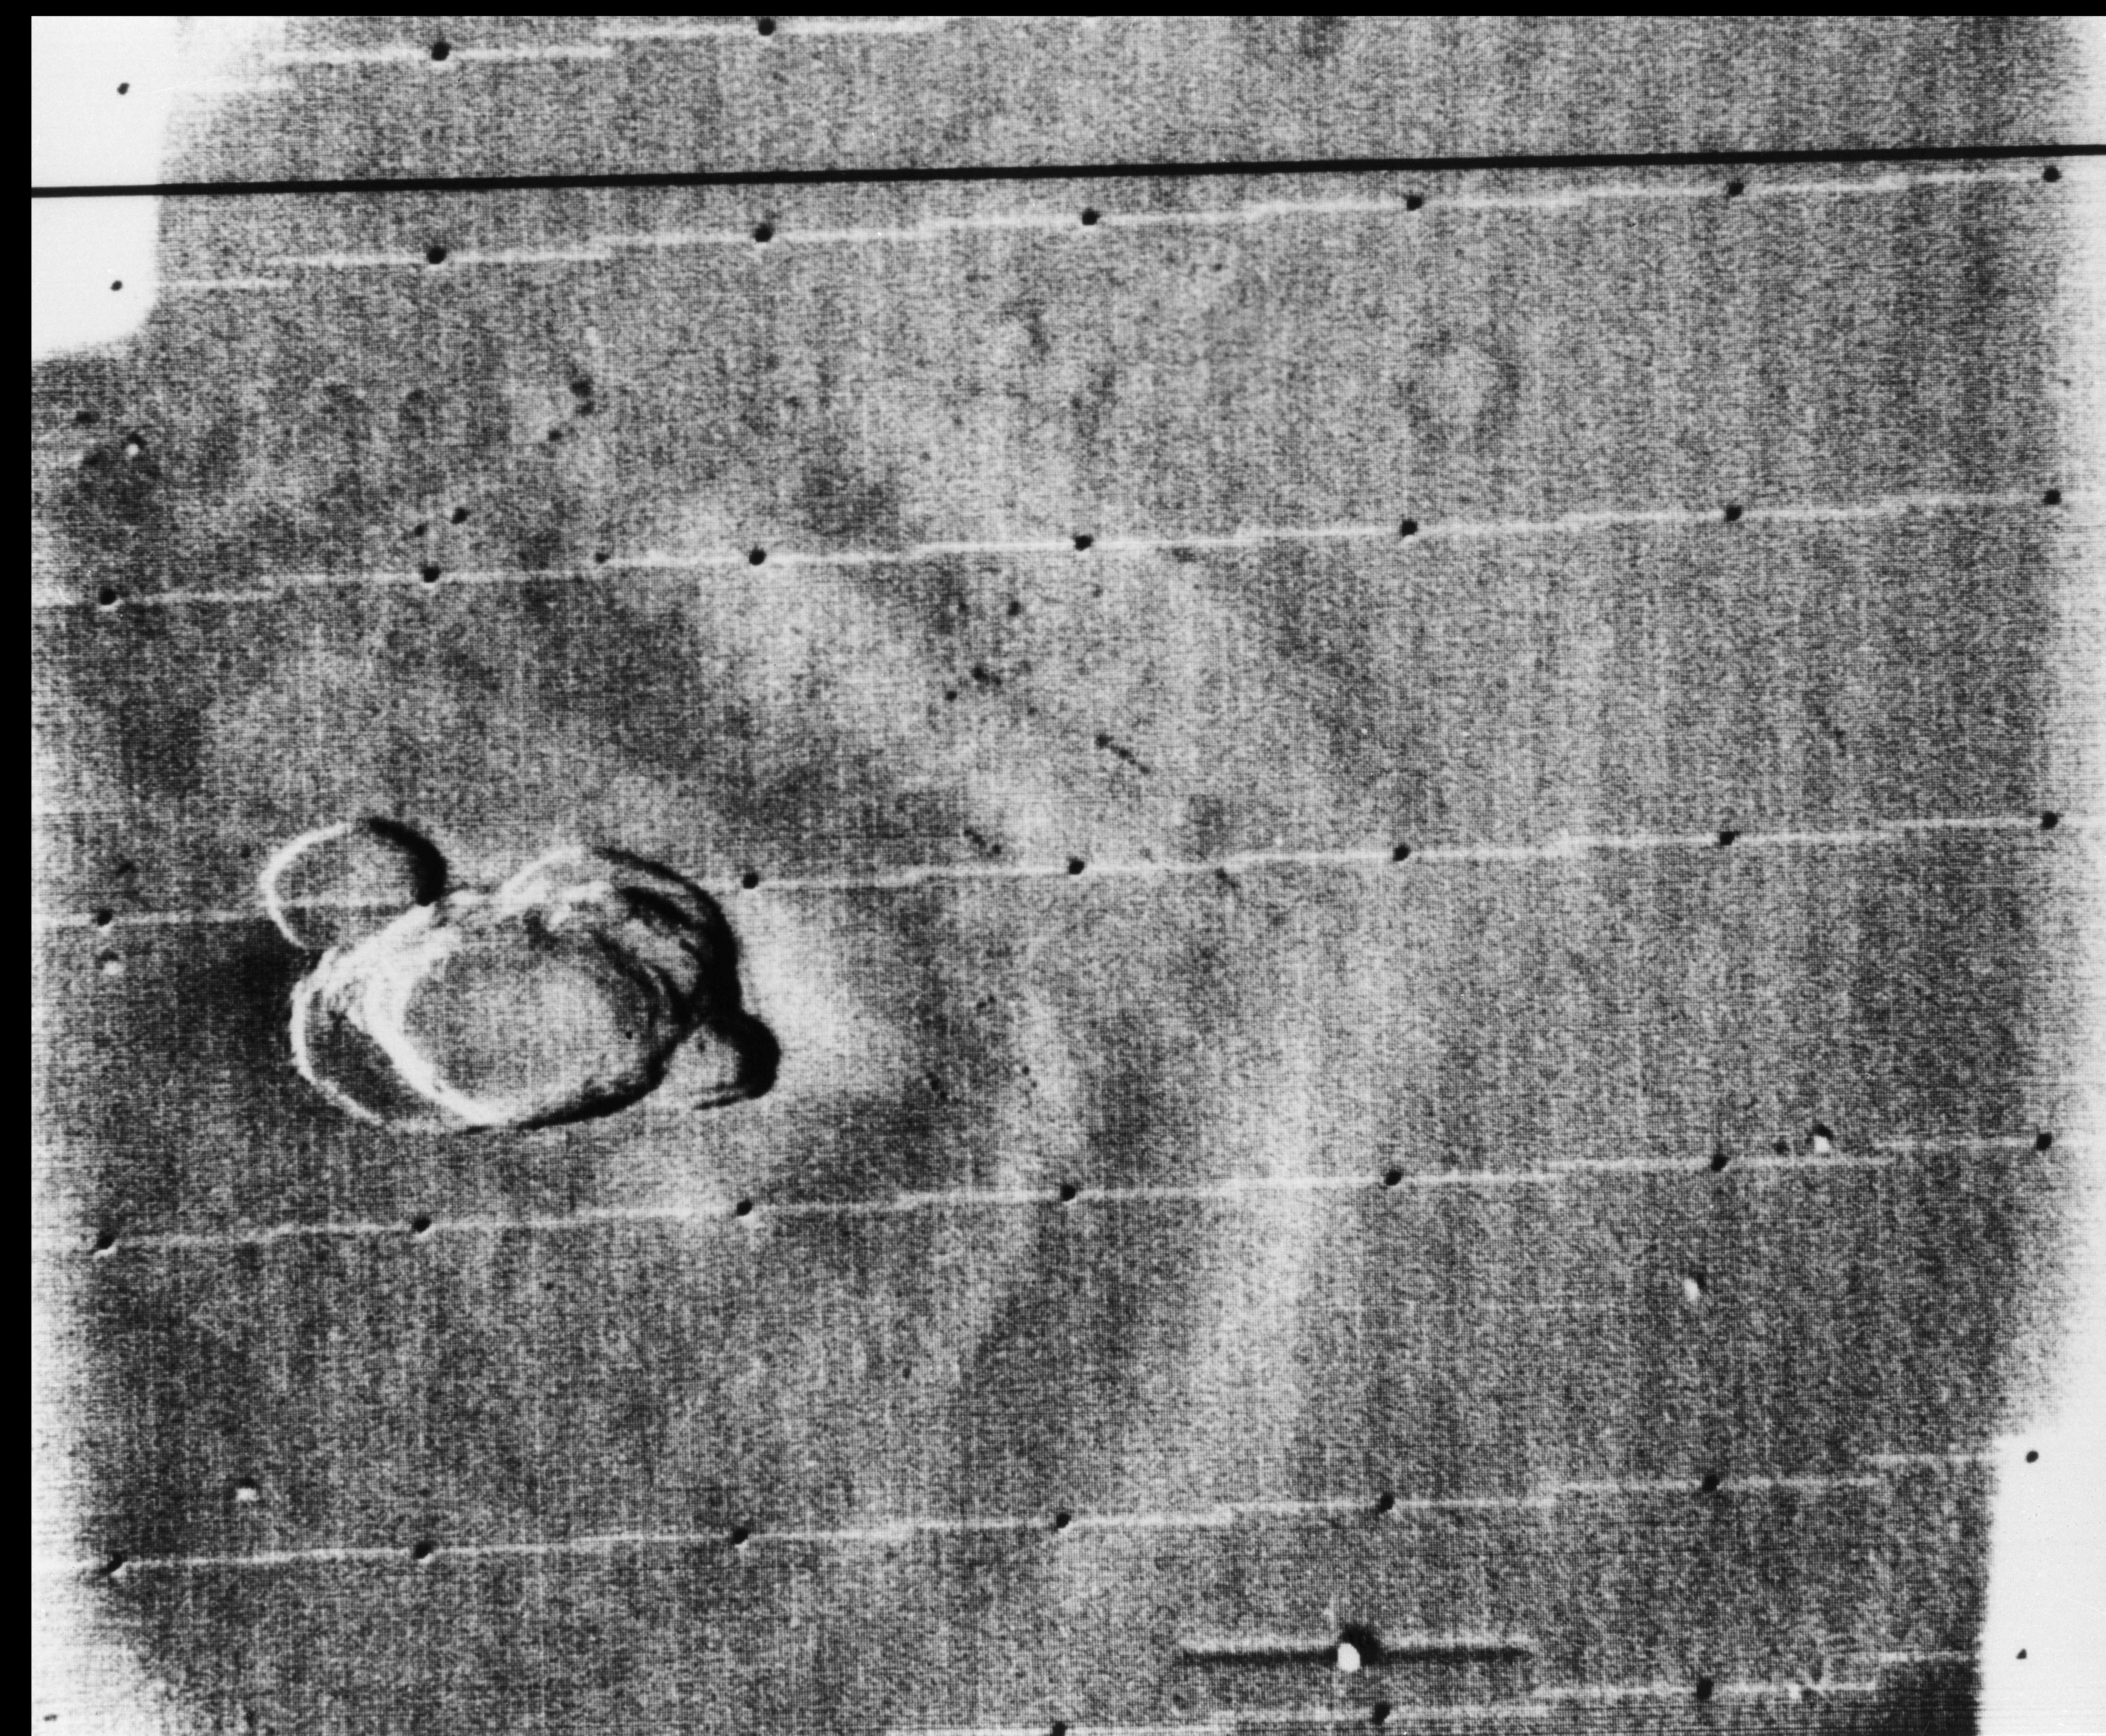

Mariner 9 views Ascraeus Mons standing above the Martian Dust Storm

Complex crater on the summit of “north spot” volcano, Ascraeus Mons, appears in this photograph taken Dec. 17, 1971. The darkest parts of the rim are most free of dust; lower lands of the mountain are obscured by bright dust clouds.

Ascraeus Mons is a large shield volcano located in the Tharsis region of the planet Mars. It is the northernmost and tallest of three shield volcanoes collectively known as the Tharsis Montes. Ascraeus Mons was discovered by the Mariner 9 spacecraft in 1971. The volcano was originally called North Spot because it was the northernmost of only four spots visible on the surface due to a global dust storm that was then enshrouding the planet. As the dust cleared, the spots were revealed to be extremely tall volcanoes whose summits had projected above the dust-laden, lower atmosphere. The volcano’s name officially became Ascraeus Mons in 1973.

Mariner 9 was launched on May 30, 1971 and arrived on November 14, 1971.

Photojournal Note: This caption was updated on January 9, 2017. The image title has also been changed to reflect the official volcano name of Ascraes Mons, correcting the previous Olympus Mons.

Credit: NASA/JPL